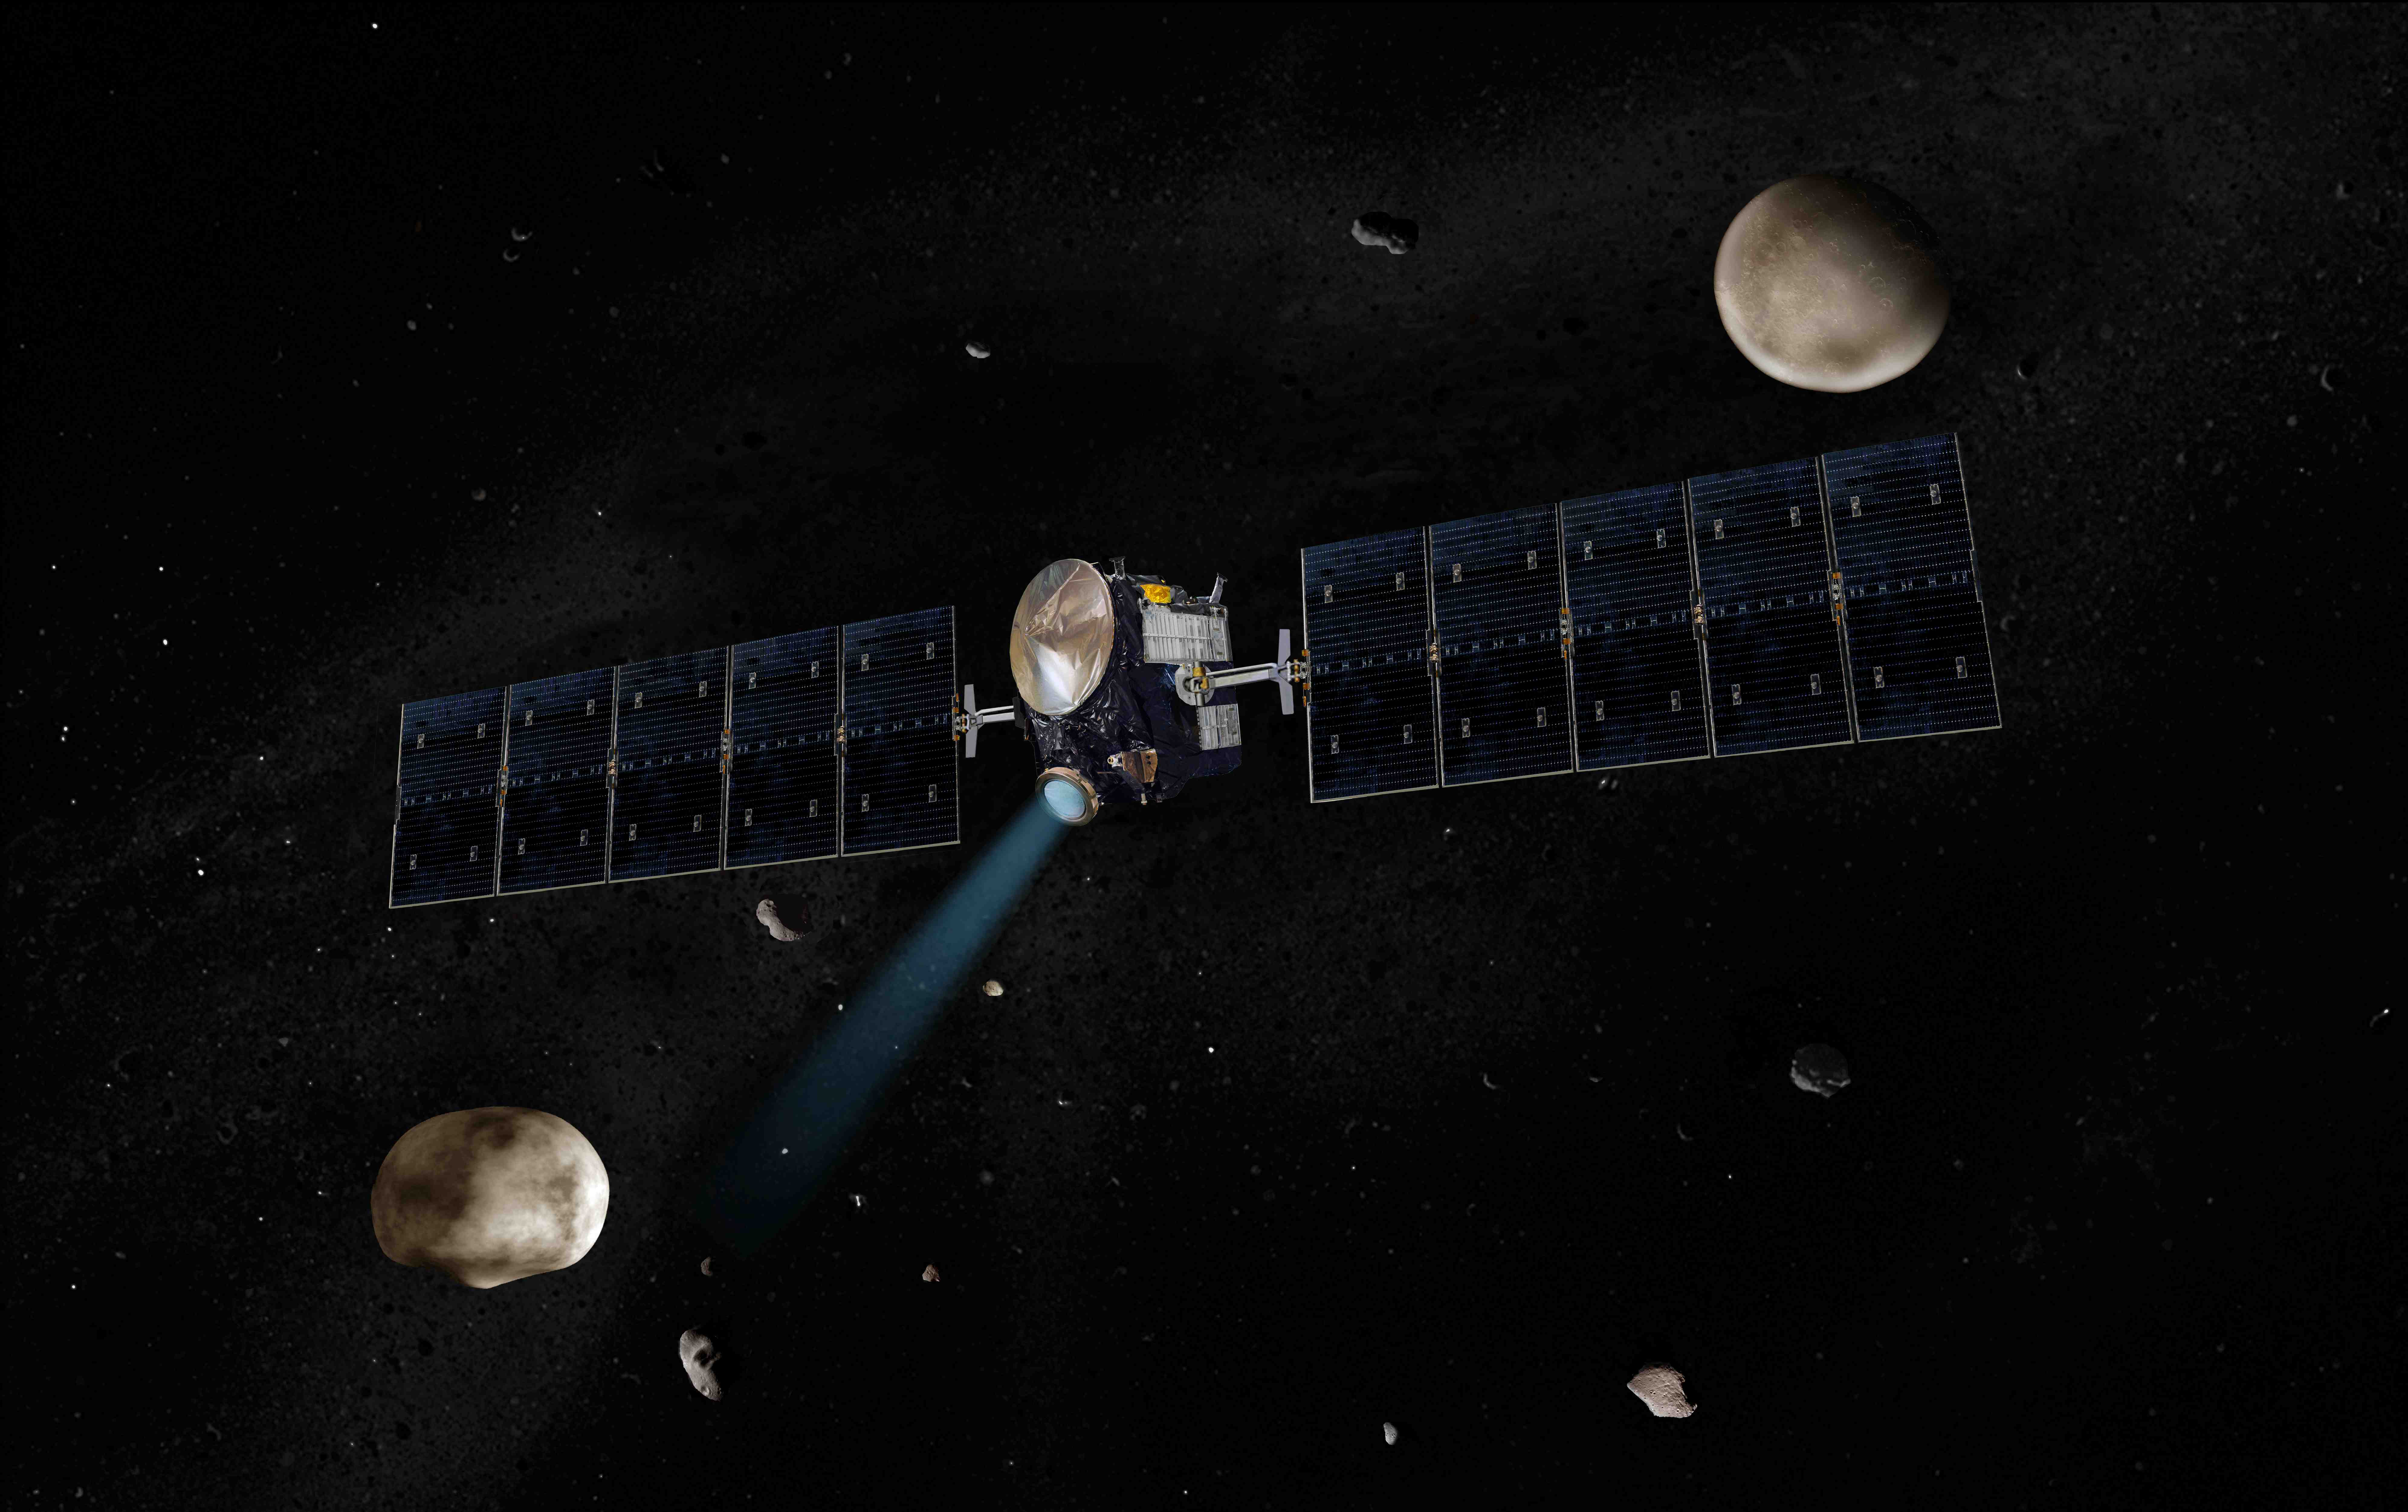

NASA’s Dawn Spacecraft Headed for Vesta (Artist’s Concept)

Artist’s concept of NASA’s Dawn spacecraft. The giant asteroid Vesta, Dawn’s next destination, is on the lower left. Another larger asteroid and Dawn’s second destination, Ceres, is on the upper right.

The Dawn mission to Vesta and Ceres is managed by the Jet Propulsion Laboratory, a division of the California Institute of Technology in Pasadena, for NASA’s Science Mission Directorate in Washington, DC. It is a project of the Discovery Program managed at NASA’s Marshall Space Flight Center. The University of California, Los Angeles, is home of the mission’s principal investigator, Christopher Russell, and is responsible for overall Dawn mission science. Other scientific partners include the Planetary Science Institute, Tuscon, Ariz.; Max Planck Institute for Solar System Research, Katlenburg-Lindau, Germany; German Aerospace Center Institute for Planetary Research, Berlin; Italian National Institute for Astrophysics, Rome; and the Italian Space Agency. Orbital Sciences Corporation of Dulles, Va., designed and built the Dawn spacecraft.

Credit: NASA/JPL-Caltech